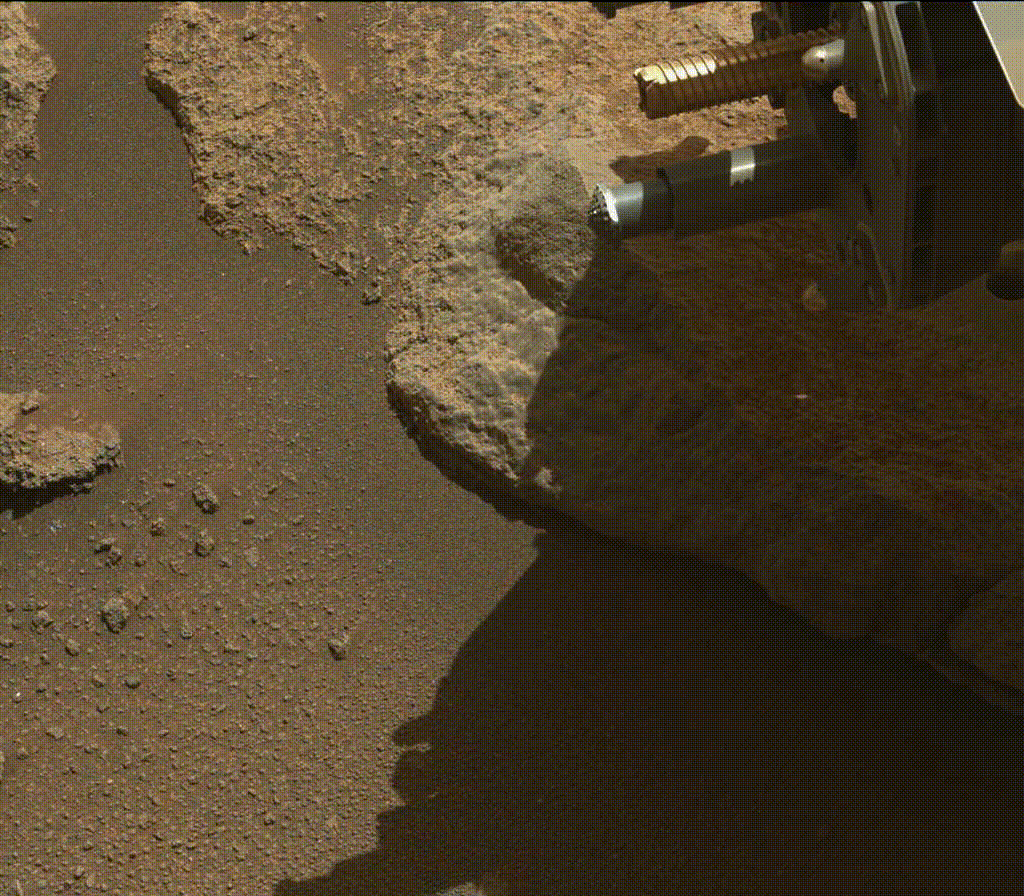

Perseverance Expels Rock Fragments

A portion of a cored-rock sample is ejected from the rotary percussive drill on NASA’s Perseverance Mars rover. The imagery was collected by the rover’s Mastcam-Z instrument on Jan. 15, 2022, the 322nd Martian day, or sol, of the mission, during an experiment that oriented the drill and sample tube (unseen here) around 9 degrees below horizontal and then rotated and extended the drill’s spindle.

The Mastcam-Z investigation is led and operated by Arizona State University in Tempe, working in collaboration with Malin Space Science Systems in San Diego, California, on the design, fabrication, testing, and operation of the cameras, and in collaboration with the Neils Bohr Institute of the University of Copenhagen on the design, fabrication, and testing of the calibration targets.

A key objective for Perseverance’s mission on Mars is astrobiology, including the search for signs of ancient microbial life. The rover will characterize the planet’s geology and past climate, pave the way for human exploration of the Red Planet, and be the first mission to collect and cache Martian rock and regolith (broken rock and dust).

Subsequent NASA missions, in cooperation with ESA (European Space Agency), would send spacecraft to Mars to collect these sealed samples from the surface and return them to Earth for in-depth analysis.

The Mars 2020 Perseverance mission is part of NASA’s Moon to Mars exploration approach, which includes Artemis missions to the Moon that will help prepare for human exploration of the Red Planet.

JPL, which is managed for NASA by Caltech in Pasadena, California, built and manages operations of the Perseverance rover.

Credit: NASA/JPL-Caltech/ASU/MSSS